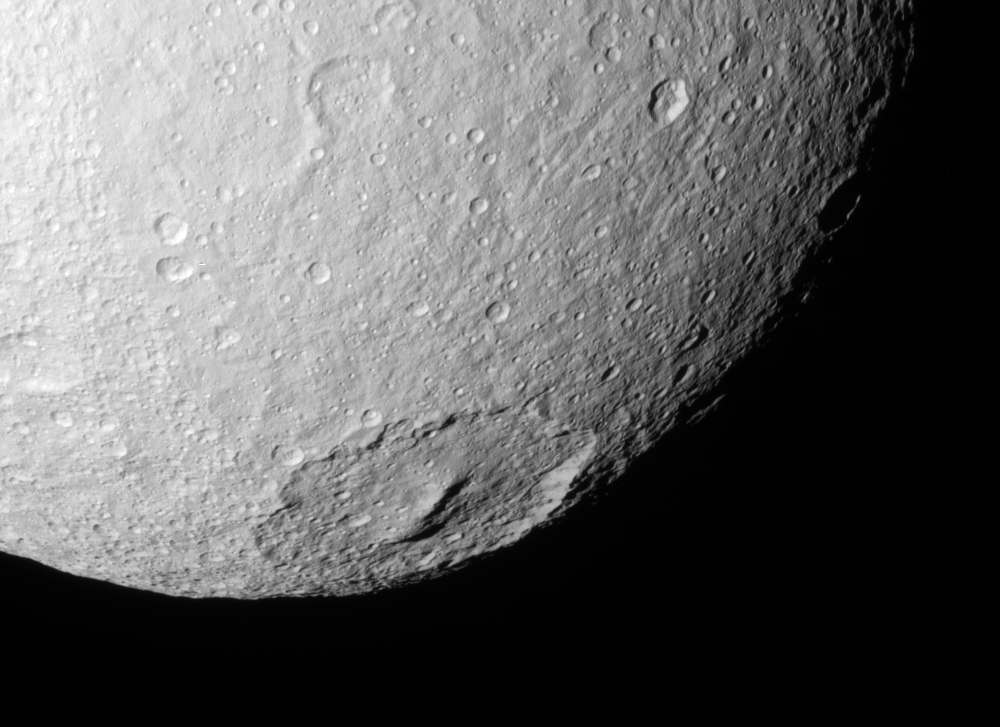

Toward Melanthius

Cassini looks into the 245-kilometer (150-mile) wide crater Melanthius in this view of the southern terrain on Tethys. The crater possesses a prominent cluster of peaks in its center which are relics of its formation.

Notable here is a distinct boundary in crater abundance — the cratering density is much higher in the farthest western terrain (left side of the image) than elsewhere.

North on Tethys (1,071 kilometers, or 665 miles across) is up and rotated 45 degrees to the left.

The image was taken in visible light with the Cassini spacecraft narrow-angle camera on July 23, 2006 at a distance of approximately 120,000 kilometers (75,000 miles) from Tethys and at a Sun-Tethys-spacecraft, or phase, angle of 29 degrees. Image scale is 715 meters (2,345 feet) per pixel.

The Cassini-Huygens mission is a cooperative project of NASA, the European Space Agency and the Italian Space Agency. The Jet Propulsion Laboratory, a division of the California Institute of Technology in Pasadena, manages the mission for NASA’s Science Mission Directorate, Washington, D.C. The Cassini orbiter and its two onboard cameras were designed, developed and assembled at JPL. The imaging operations center is based at the Space Science Institute in Boulder, Colo.

Credit: NASA/JPL/Space Science Institute